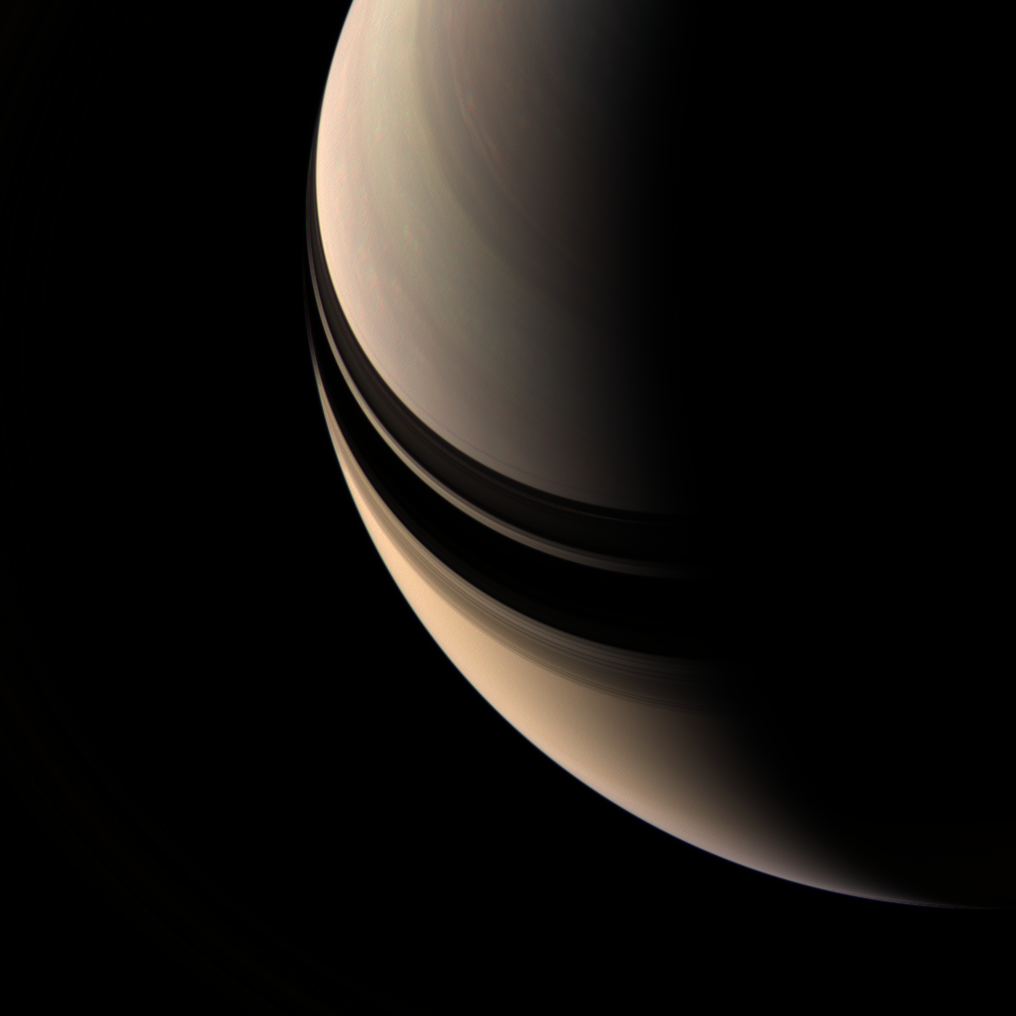

Dusky Saturn

Brooding Saturn seems to be missing its rings, but their shadows on the planet betray their presence. The inner rings are in fact contained within this scene, but they are so tenuous as to be nearly invisible.

This view looks toward the unilluminated side of the rings from about 52 degrees above the ringplane. Some motion is apparent in Saturn’s clouds between the exposures used to create this color composite, as evidenced by the ‘rainbow’ effect seen here and there across the face of the planet.

Images taken using red, green and blue spectral filters were combined to create this natural color view. The images were taken with the Cassini spacecraft wide-angle camera on April 5, 2007 at a distance of approximately 1.5 million kilometers (900,000 miles) from Saturn. Image scale is 84 kilometers (52 miles) per pixel.

The Cassini-Huygens mission is a cooperative project of NASA, the European Space Agency and the Italian Space Agency. The Jet Propulsion Laboratory, a division of the California Institute of Technology in Pasadena, manages the mission for NASA’s Science Mission Directorate, Washington, D.C. The Cassini orbiter and its two onboard cameras were designed, developed and assembled at JPL. The imaging operations center is based at the Space Science Institute in Boulder, Colo.

Credit: NASA/JPL/Space Science Institute